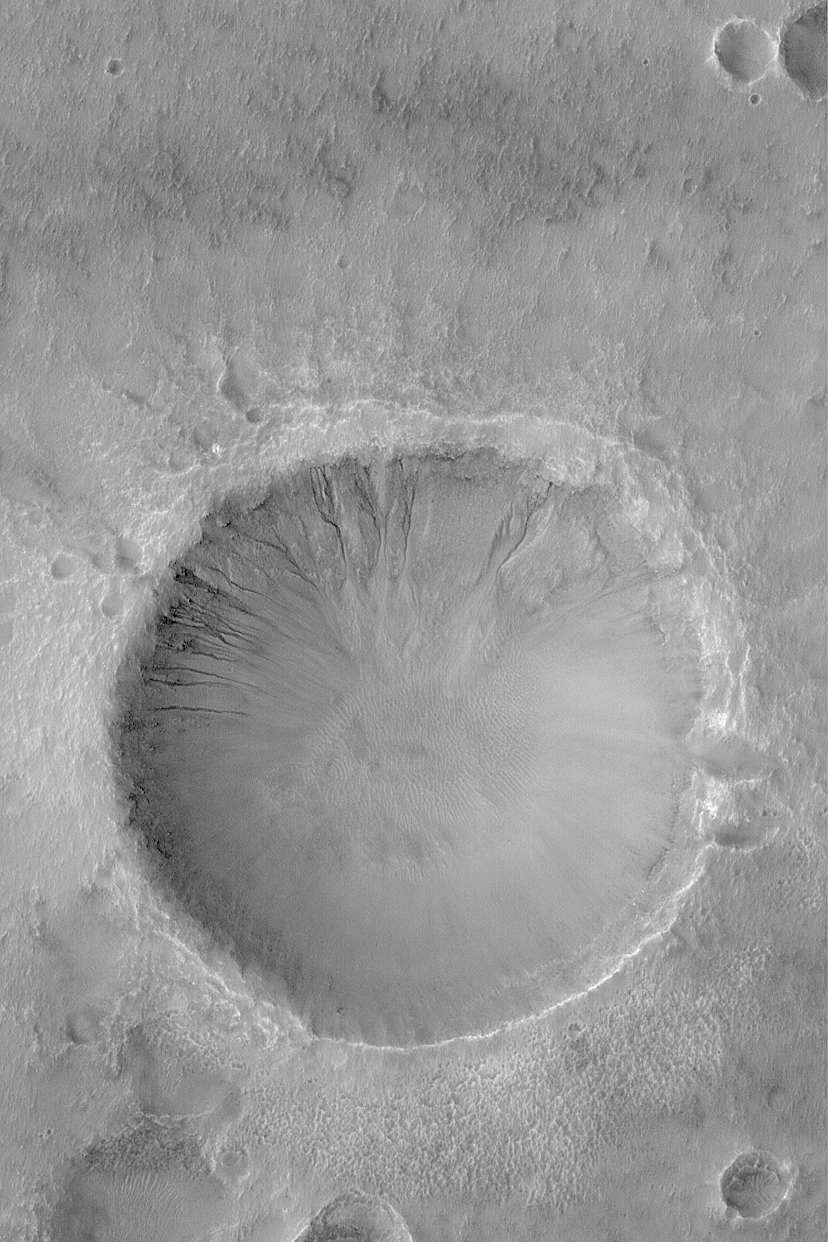

Gullied Crater Wall

18 February 2004
Many craters and troughs at middle latitudes on Mars have gullies carved into their slopes. These gullies often have banked or even meandering channels that indicate a fluid with the properties of water may have been involved. Indeed, it is possible that such gullies indicate places where liquid water seeped out to the martian surface, or formed from melting ice, in the not-too-distant past. This Mars Global Surveyor (MGS) Mars Orbiter Camera (MOC) image shows an example located in a crater in Terra Cimmeria near 37.7°S, 191.6°W. The picture was acquired only a few months ago in November 2003. Sunlight illuminates the scene from the left/upper left; the picture covers an area 3 km (1.9 mi) wide.

Credit: NASA/JPL/Malin Space Science Systems